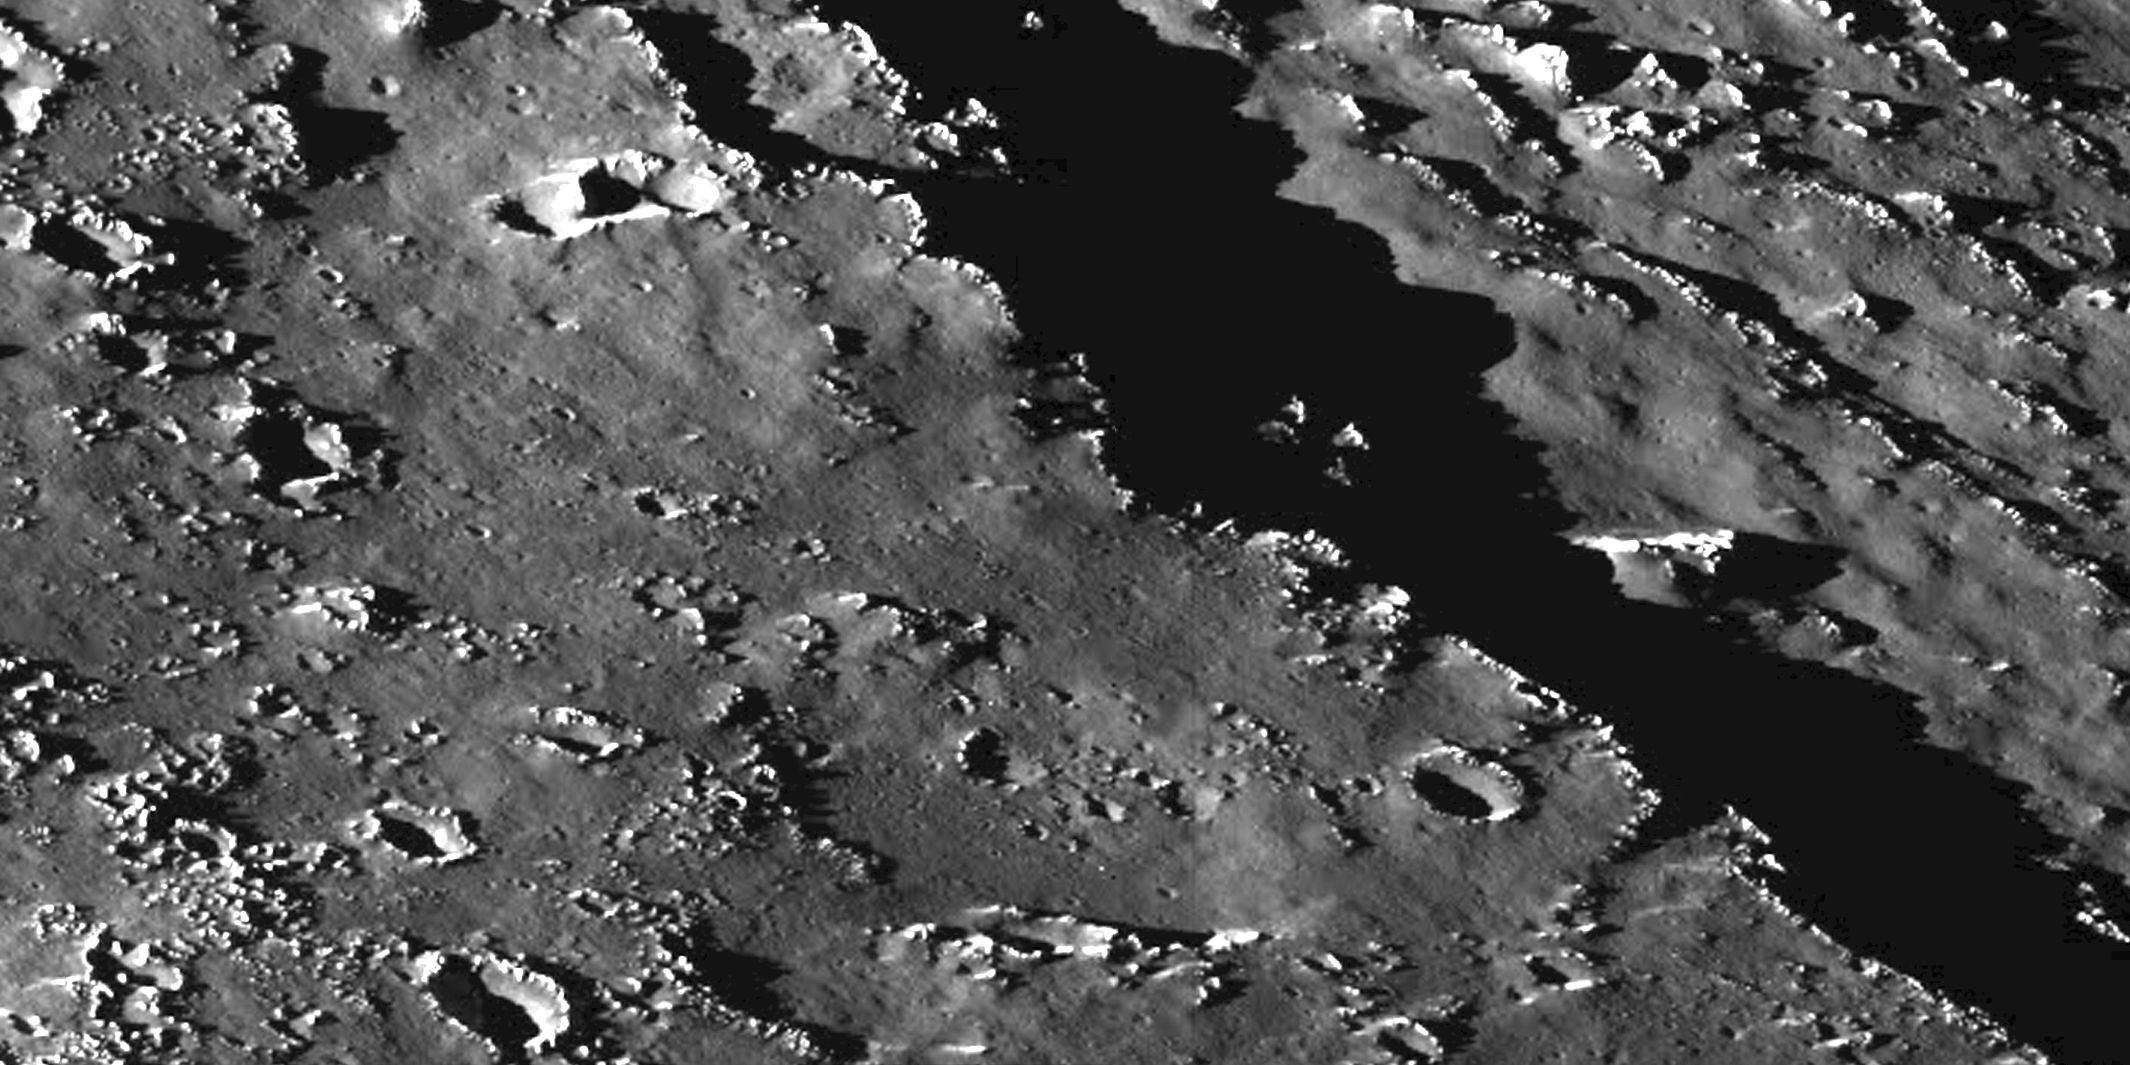

Callisto Scarp Mosaic

This mosaic of two images shows an area within the Valhalla region on Jupiter’s moon, Callisto. North is to the top of the mosaic and the Sun illuminates the surface from the left. The smallest details that can be discerned in this picture are knobs and small impact craters about 155 meters (170 yards) across. The resolution is 46 meters (50 yards) per picture element, and the mosaic covers an area approximately 33 kilometers (20 miles) across. A prominent fault scarp crosses the mosaic. This scarp is one of many structural features that form the Valhalla multi-ring structure, which has a diameter of 4,000 kilometers (2,485 miles). Scientists believe Valhalla is the result of a large impact early in the history of Callisto. Several smaller ridges are found parallel to the prominent scarp. Numerous impact craters ranging in size from 155 meters (170 yards) to 2.5 kilometers (1.5 miles) are seen in the mosaic. The images which form this mosaic were obtained by the solid state imaging system aboard NASA’s Galileo spacecraft on Nov. 4, 1996 (Universal Time).

The Jet Propulsion Laboratory, Pasadena, CA manages the mission for NASA’s Office of Space Science, Washington, DC.

Credit: NASA/JPL/ASU